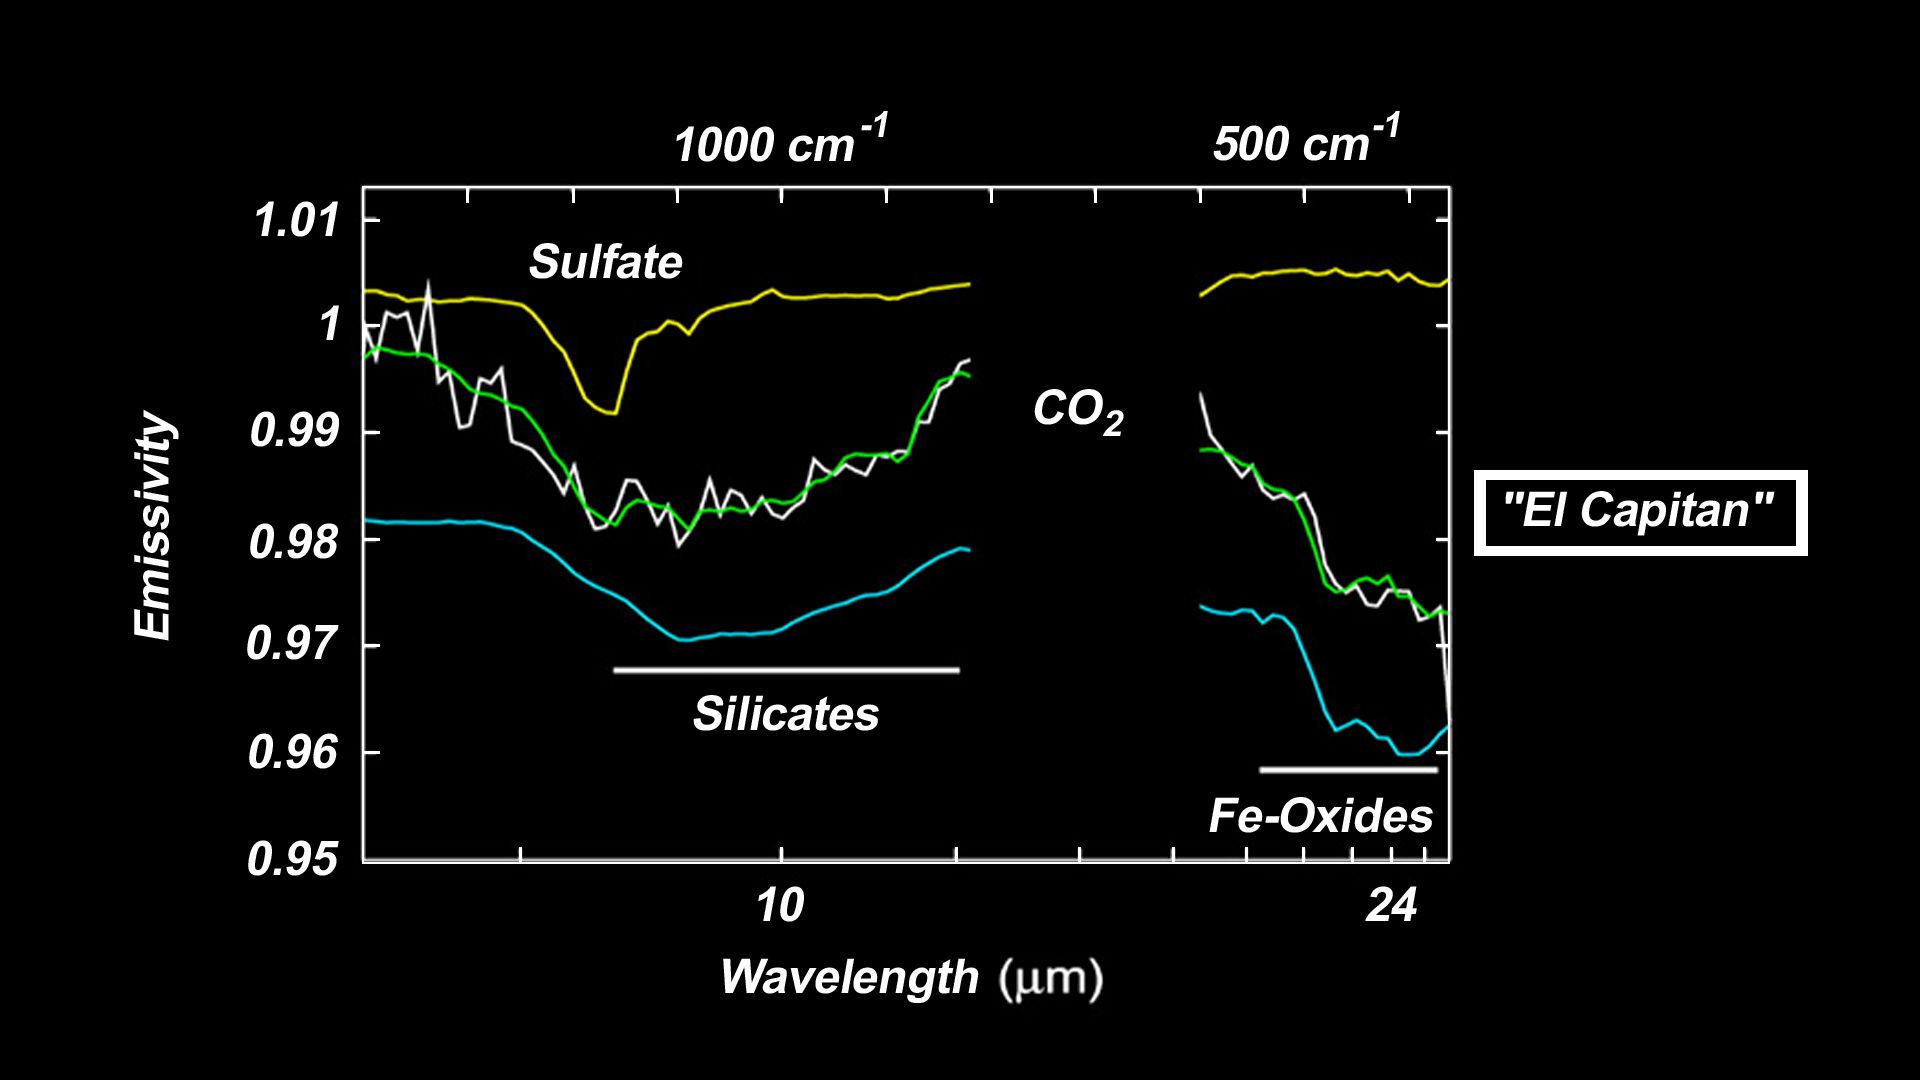

“El Capitan” Exposed!

These plots, or spectra, show that the rock collection dubbed “El Capitan” near the Mars Exploration Rover Opportunity’s landing site at Meridiani Planum, Mars, consists of three primary mineral groups. These data were taken by the rover’s miniature thermal emission spectrometer, which uses infrared detectors to determine the mineral composition of rocks and soil.

The top curve in the graph is the spectrum of an average sulfate mineral. The two curves in the center are the spectrum of “El Capitan” (white) and the best modeled fit (green) to that spectrum. The bottom curve shows a rock composed primarily of silicates and oxides without a sulfate component.

Spectral features centered near the light wavelength of 24 micrometers signify the presence of iron oxides. The broad, bowl-shaped feature between 8 and 12 micrometers represents silicate minerals. The sharp slope from 8 to 9 micrometers shows that “El Capitan” contains a considerable amount of sulfate.

Credit: NASA/JPL/Cornell/ASU